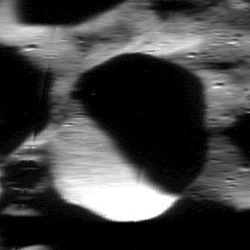

Up Close with MESSENGER’s Flight Path

Flyover Movie Mosaic Strip

This mosaic provides a close-up view, at 50 m/pixel, of the surface MESSENGER imaged for the creation of its flyover video. At the beginning of its flight path, MESSENGER passed over a stretch of Mercury’s north polar region, where numerous small secondary crater impacts are present. After covering over 280 km of this cratered surface, MESSENGER flew over two larger craters just north of Yoshikawa. These two craters, along with many of the craters in this region, are believed to host water ice in their permanently shadowed interiors. MESSENGER continued its orbit over a span of rough terrain. The following stretch of smooth plains is part of the impact basin Lismer. Finally, the spacecraft imaged more of the north polar roughness, capturing the interiors of two large, unnamed craters, seen as black circular features in the mosaic due to the presence of persistent shadows. To observe an aerial view of MESSENGER’s flight path, click here.

Date acquired: June 8, 2014
Image Mission Elapsed Time (MET): 44519827-44520005
Image ID: 6458912-6459090
Instrument: Narrow Angle Camera (NAC) of the Mercury Dual Imaging System (MDIS)
Initial Center Latitude: 77.2°
Initial Center Longitude: 78.1° E
Final Center Latitude: 79.2°
Final Center Longitude: 193.6° E
Resolution: 50 meters/pixel
Scale: The mosaic is approximately 980 km (609 miles) across
Incidence Angle: 80.0°-87.6°
Emission Angle: 78.4°-83.5°
Phase Angle: 66.3°-66.4°

The MESSENGER spacecraft is the first ever to orbit the planet Mercury, and the spacecraft’s seven scientific instruments and radio science investigation are unraveling the history and evolution of the Solar System’s innermost planet. MESSENGER acquired over 150,000 images and extensive other data sets. MESSENGER is capable of continuing orbital operations until early 2015.

For information regarding the use of images, see the MESSENGER image use policy.

Credit: NASA/Johns Hopkins University Applied Physics Laboratory/Carnegie Institution of Washington